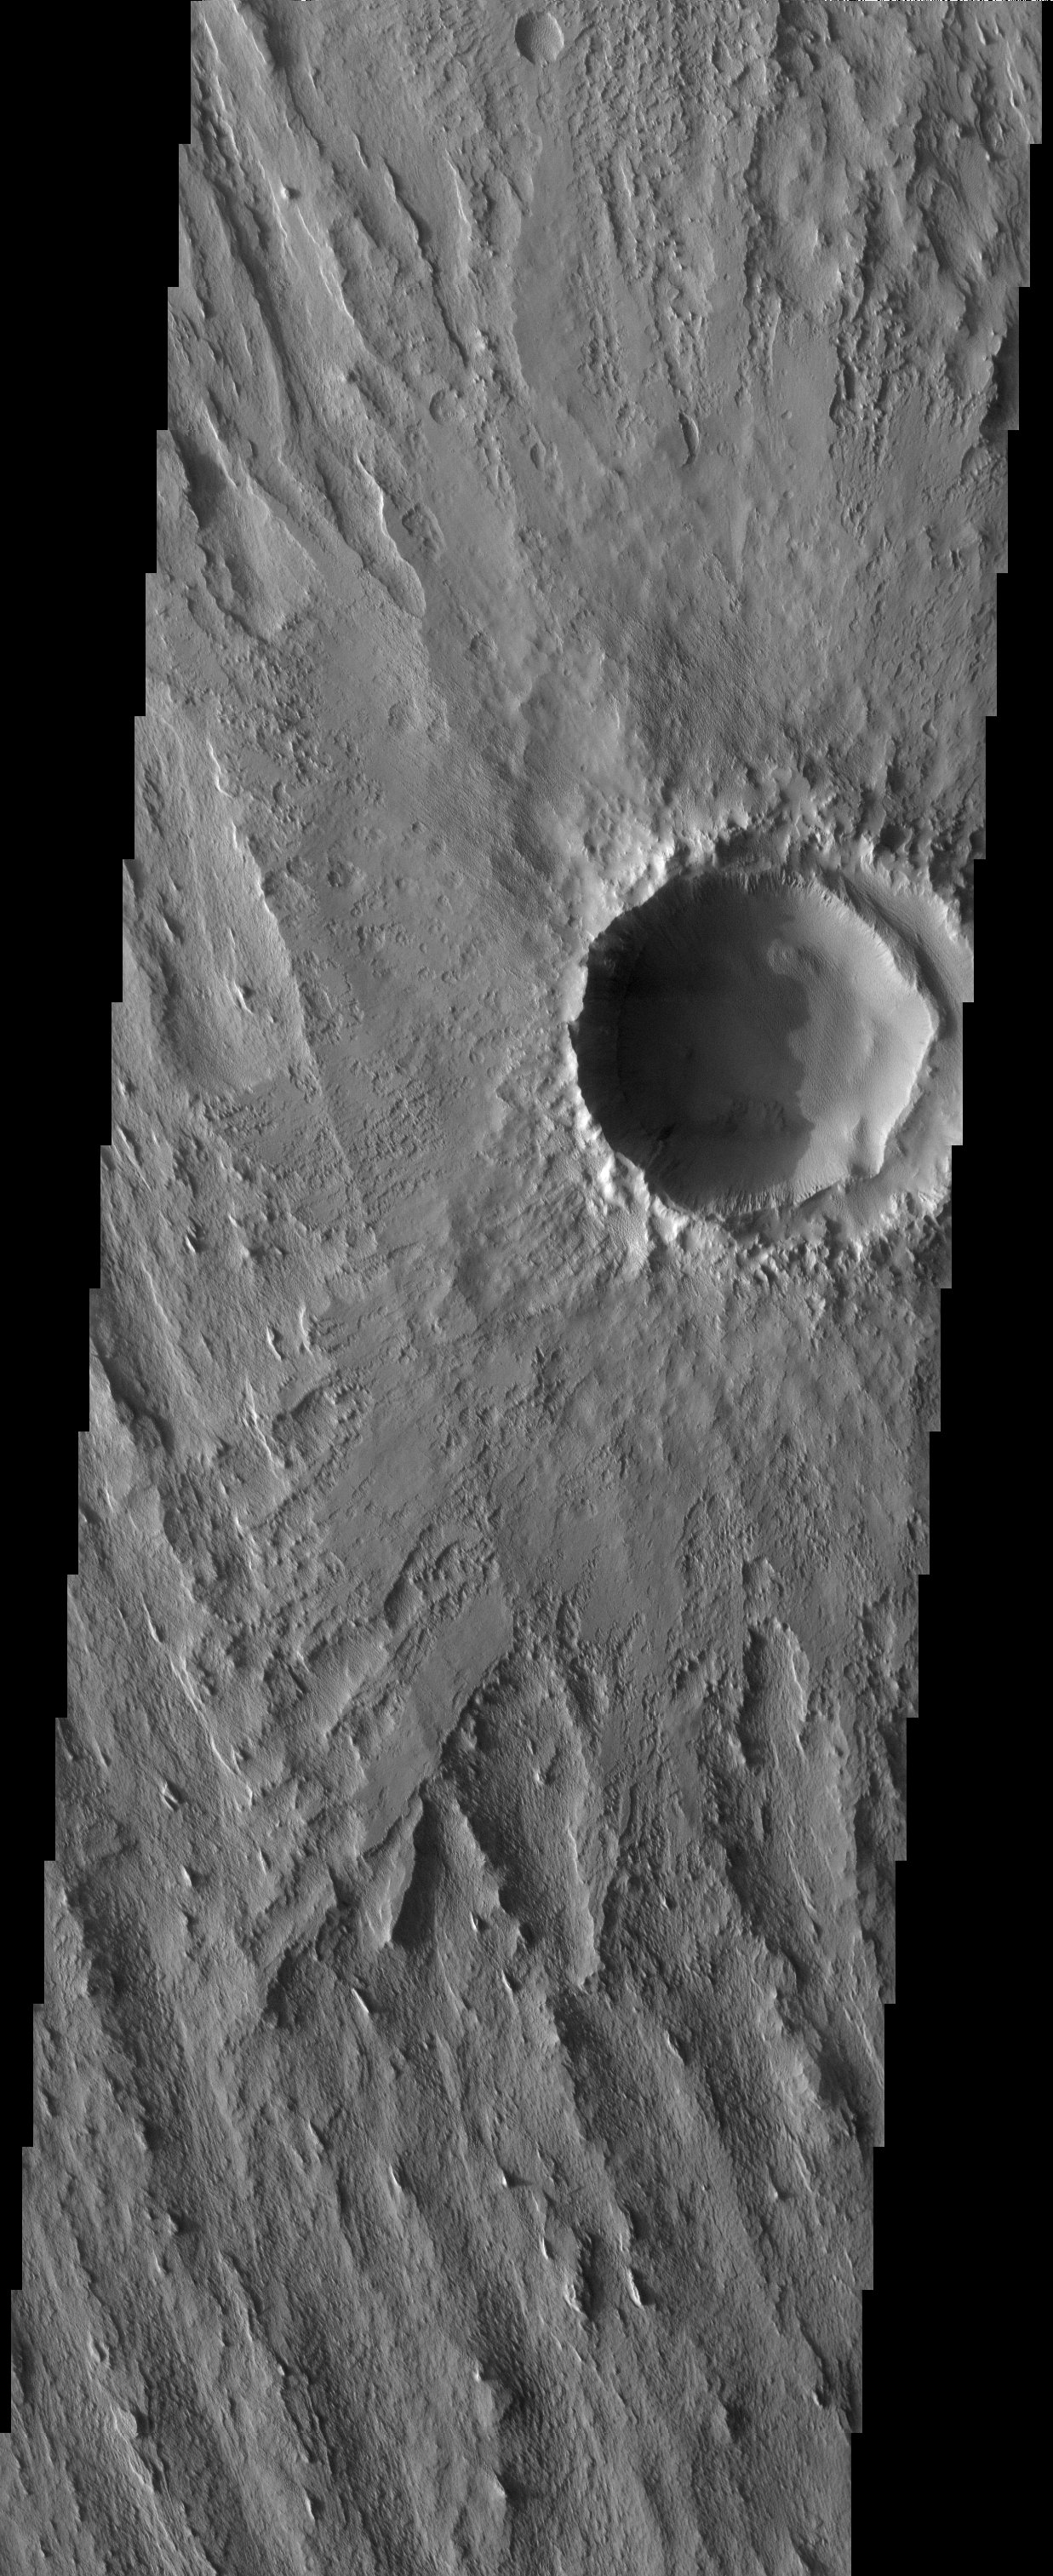

Eroded Ejecta

Released 1 May 2003

The ejecta material of the impact crater observed in this THEMIS image is partly eroded as the trend of a regional geologic unit is beginning to emerge from beneath, or actively form on top of, the blanket. The MOLA context image shows the northwest-southeast trend of the underlying unit observed in the bottom half of the THEMIS image at a regional scale.

Note: this THEMIS visual image has not been radiometrically nor geometrically calibrated for this preliminary release. An empirical correction has been performed to remove instrumental effects. A linear shift has been applied in the cross-track and down-track direction to approximate spacecraft and planetary motion. Fully calibrated and geometrically projected images will be released through the Planetary Data System in accordance with Project policies at a later time.

NASA’s Jet Propulsion Laboratory manages the 2001 Mars Odyssey mission for NASA’s Office of Space Science, Washington, D.C. The Thermal Emission Imaging System (THEMIS) was developed by Arizona State University, Tempe, in collaboration with Raytheon Santa Barbara Remote Sensing. The THEMIS investigation is led by Dr. Philip Christensen at Arizona State University. Lockheed Martin Astronautics, Denver, is the prime contractor for the Odyssey project, and developed and built the orbiter. Mission operations are conducted jointly from Lockheed Martin and from JPL, a division of the California Institute of Technology in Pasadena.

Image information: VIS instrument. Latitude 8.8, Longitude 202.5 East (157.5 West). 19 meter/pixel resolution.

Credit: NASA/JPL/Arizona State University